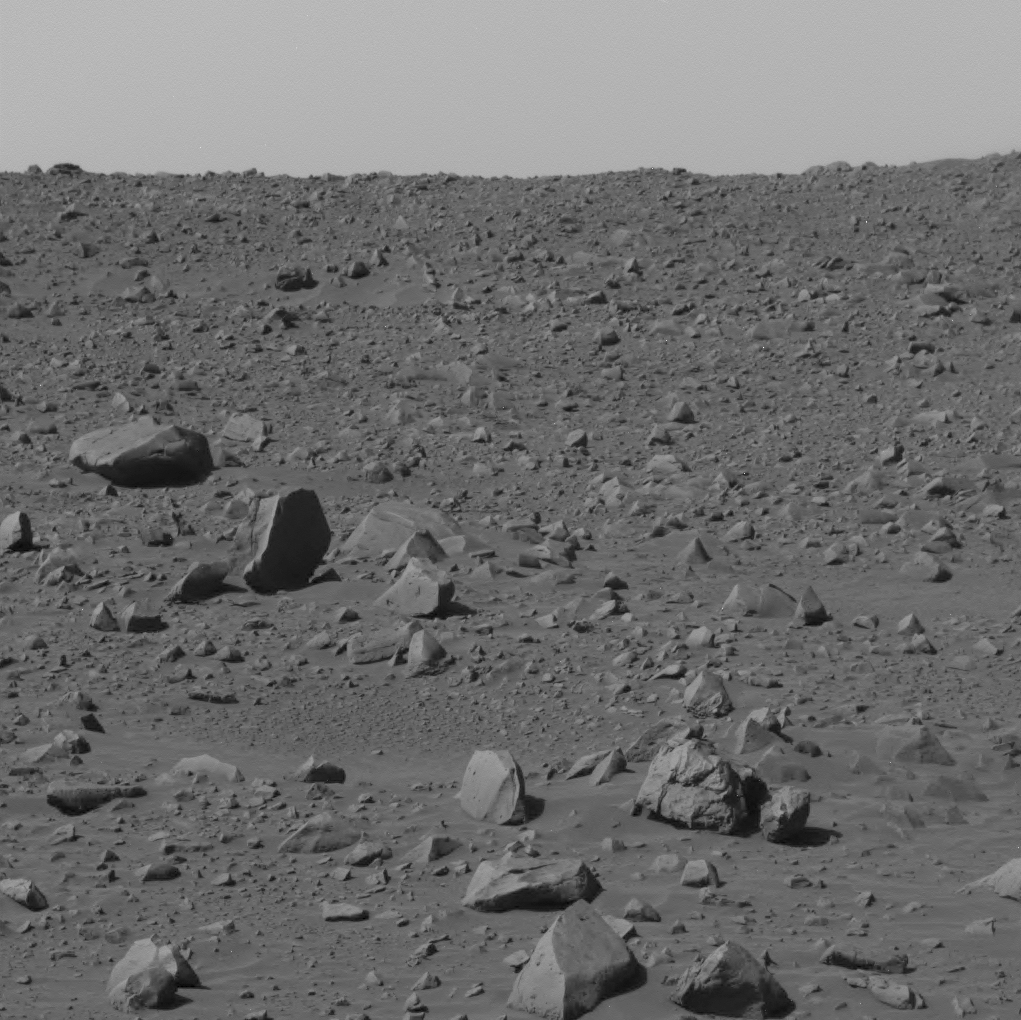

Front Windshield after Sol 61 Drive

NASA’s Spirit used its panoramic camera to capture this view of the rocky terrain just to the left of straight ahead after finishing a drive to the northeast on March 5, 2004. Some rocks on the horizon may be at the rim of the crater nicknamed “Bonneville,” Spirit’s destination in coming days.

Credit: NASA/JPL/Cornell